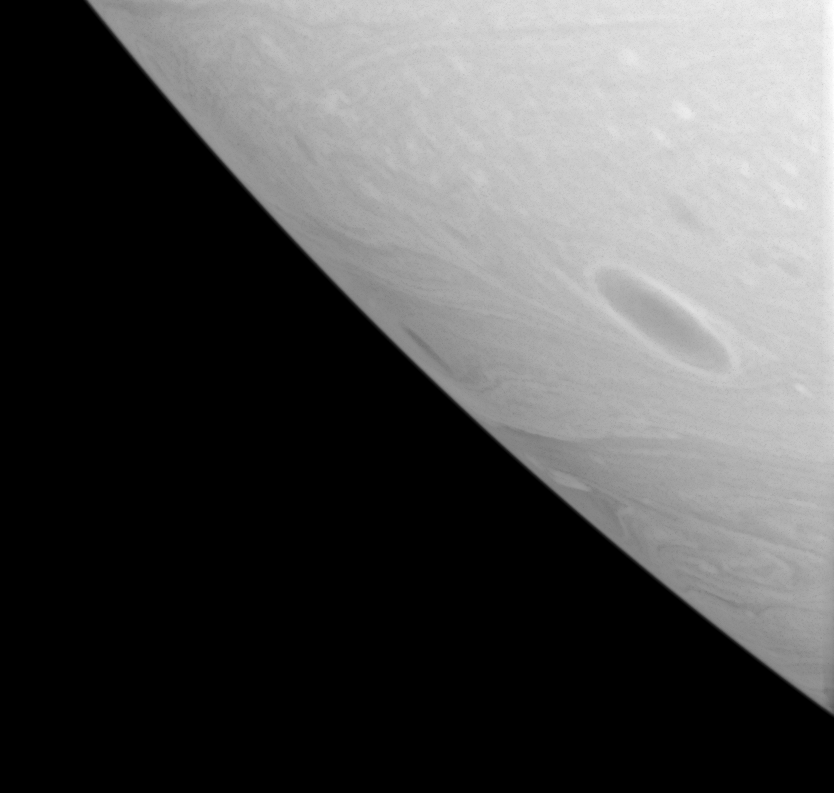

Long-lived Vortices

With no solid land to obstruct their progress, dark vortices often roll through Saturn’s atmosphere for months or years, before merging with other vortices. On Earth, the continents usually halt the progress of large storms, like hurricanes.

Vortices like these are part of the general circulation pattern of east-west flowing cloud bands, called jets, on Saturn.

The image was taken using a spectral filter sensitive to wavelengths of infrared light centered at 939 nanometers. The image was obtained with the Cassini spacecraft wide-angle camera on Aug. 16, 2006 at a distance of approximately 259,000 kilometers (161,000 miles) from Saturn. Image scale is 12 kilometers (7 miles) per pixel.

The Cassini-Huygens mission is a cooperative project of NASA, the European Space Agency and the Italian Space Agency. The Jet Propulsion Laboratory, a division of the California Institute of Technology in Pasadena, manages the mission for NASA’s Science Mission Directorate, Washington, D.C. The Cassini orbiter and its two onboard cameras were designed, developed and assembled at JPL. The imaging operations center is based at the Space Science Institute in Boulder, Colo.

Credit: NASA/JPL/Space Science Institute